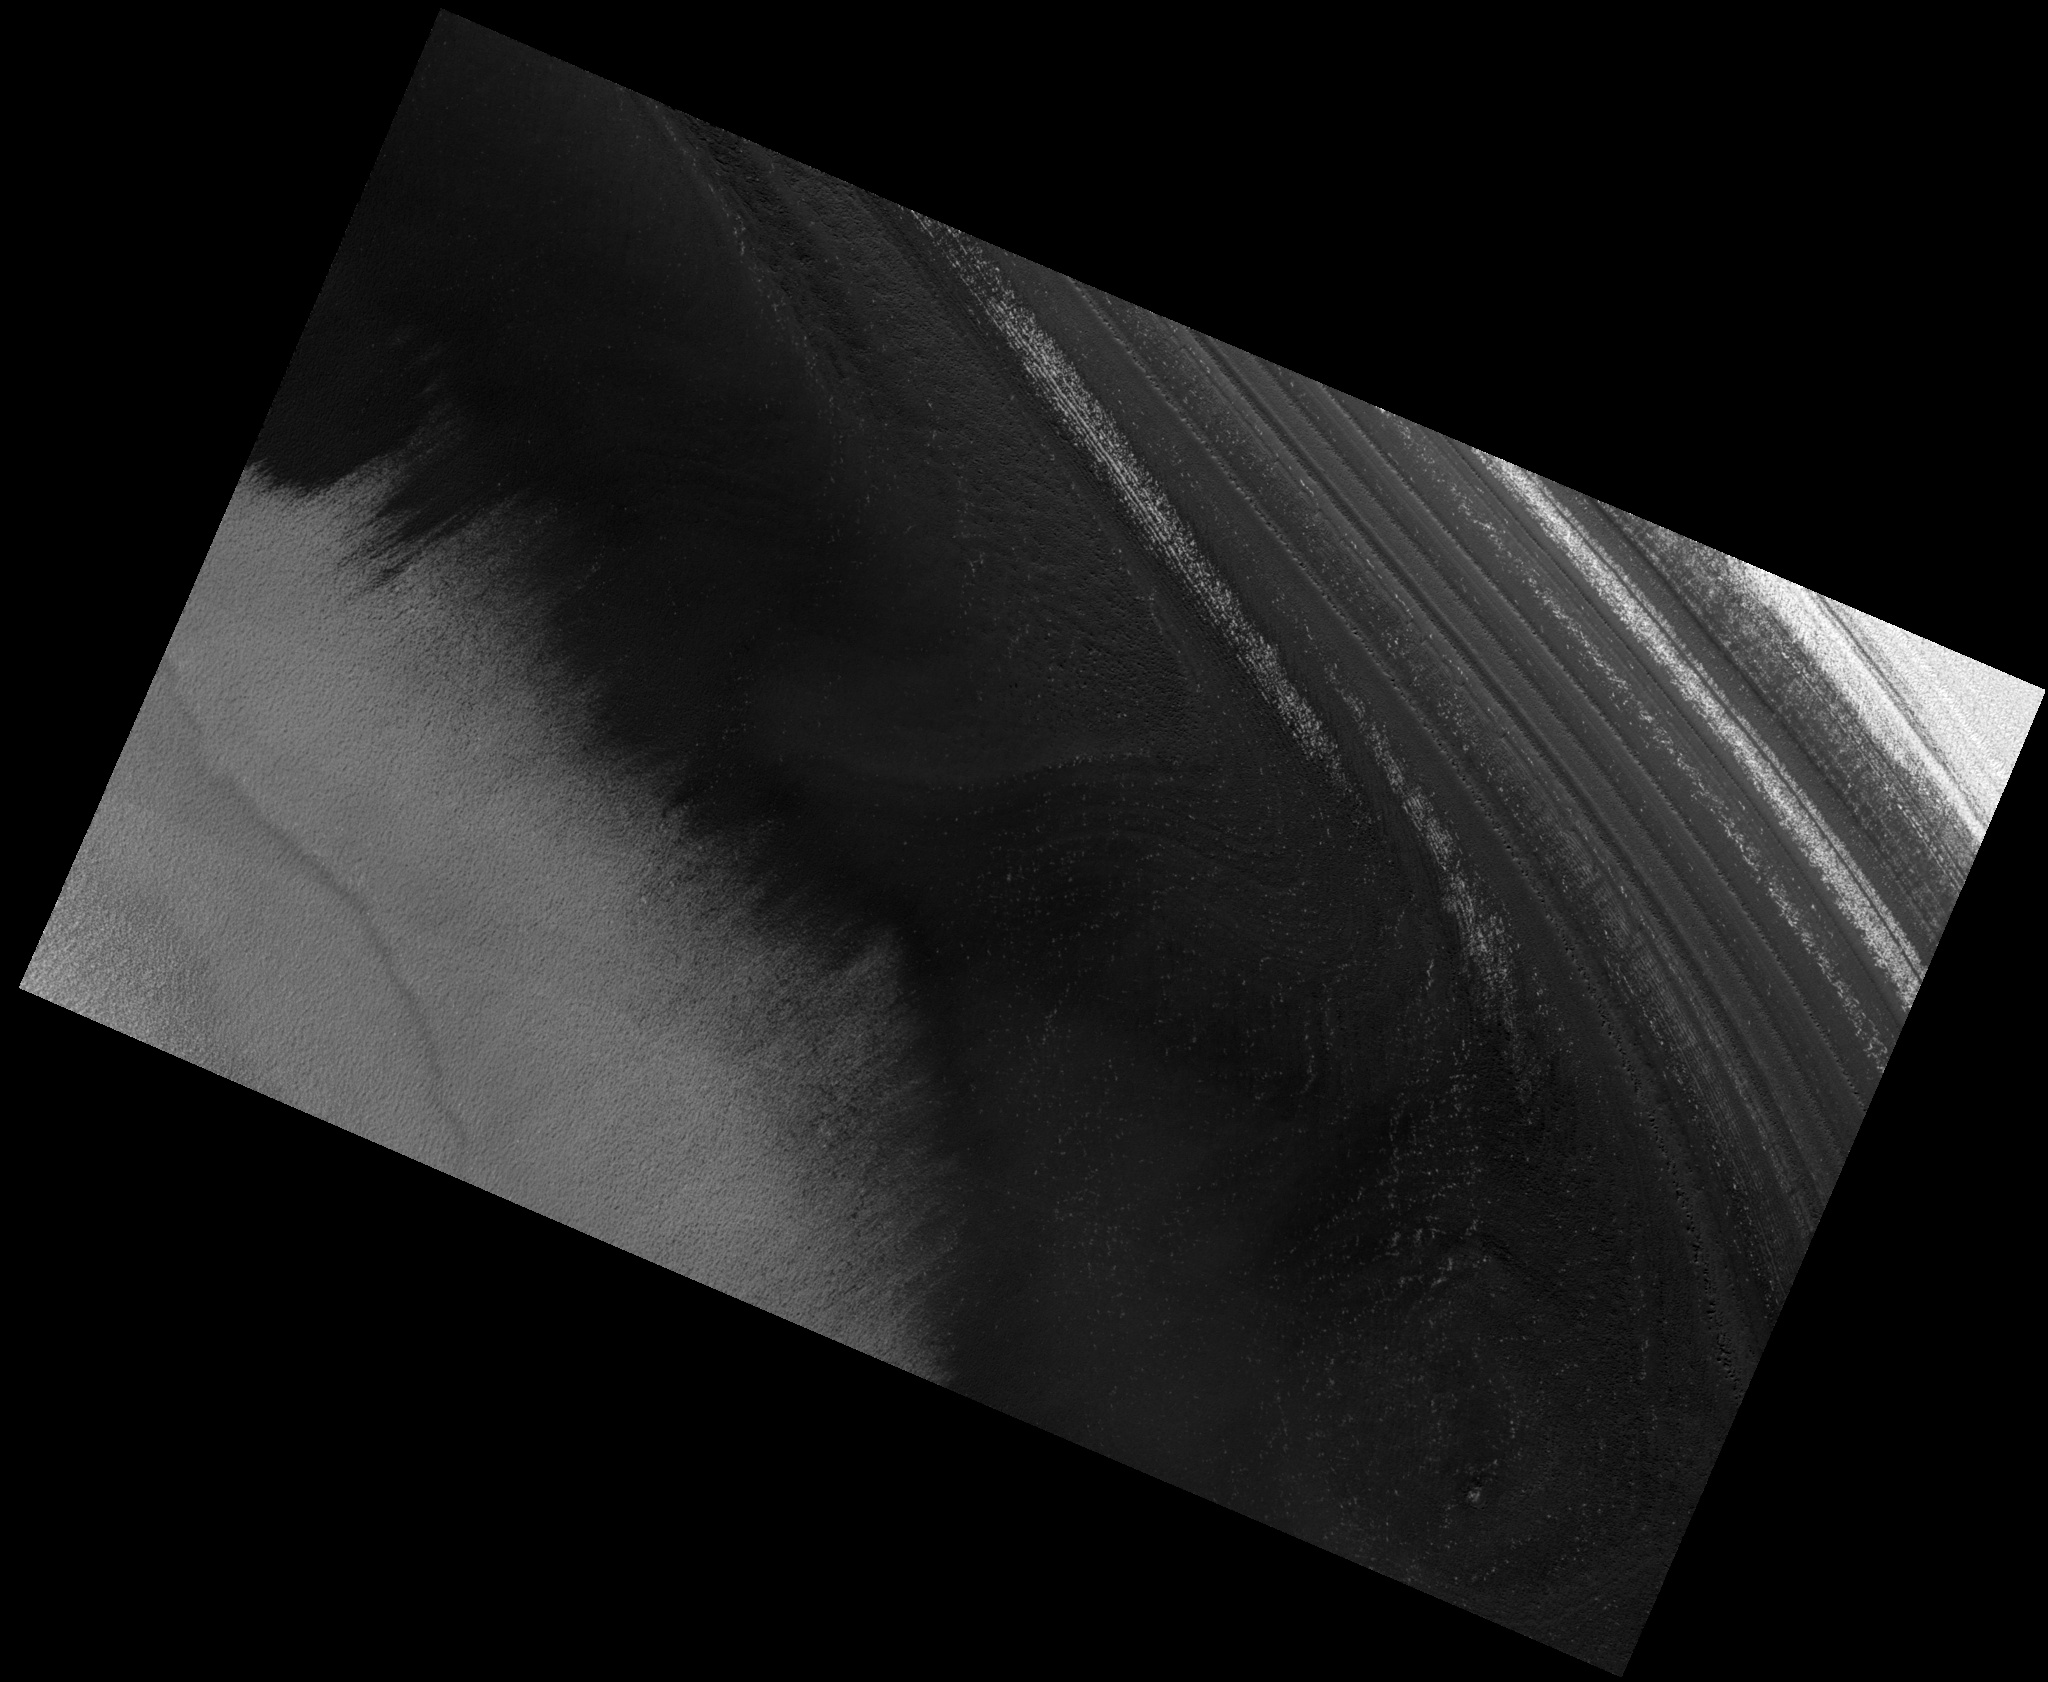

North Polar Residual Cap

Image PSP_001416_2665 was taken by the High Resolution Imaging Science Experiment (HiRISE) camera onboard the Mars Reconnaissance Orbiter spacecraft on November 14, 2006. The complete image is centered at 86.5 degrees latitude, 227.6 degrees East longitude. The range to the target site was 318.4 km (199.0 miles). At this distance the image scale is 31.9 cm/pixel (with 1 x 1 binning) so objects ~96 cm across are resolved. The image shown here has been map-projected to 25 cm/pixel. The image was taken at a local Mars time of 11:04 AM and the scene is illuminated from the west with a solar incidence angle of 69 degrees, thus the sun was about 21 degrees above the horizon. At a solar longitude of 135.4 degrees, the season on Mars is Northern Summer.

NASA’s Jet Propulsion Laboratory, a division of the California Institute of Technology in Pasadena, manages the Mars Reconnaissance Orbiter for NASA’s Science Mission Directorate, Washington. Lockheed Martin Space Systems, Denver, is the prime contractor for the project and built the spacecraft. The High Resolution Imaging Science Experiment is operated by the University of Arizona, Tucson, and the instrument was built by Ball Aerospace and Technology Corp., Boulder, Colo.

Credit: NASA/JPL/Univ. of Arizona